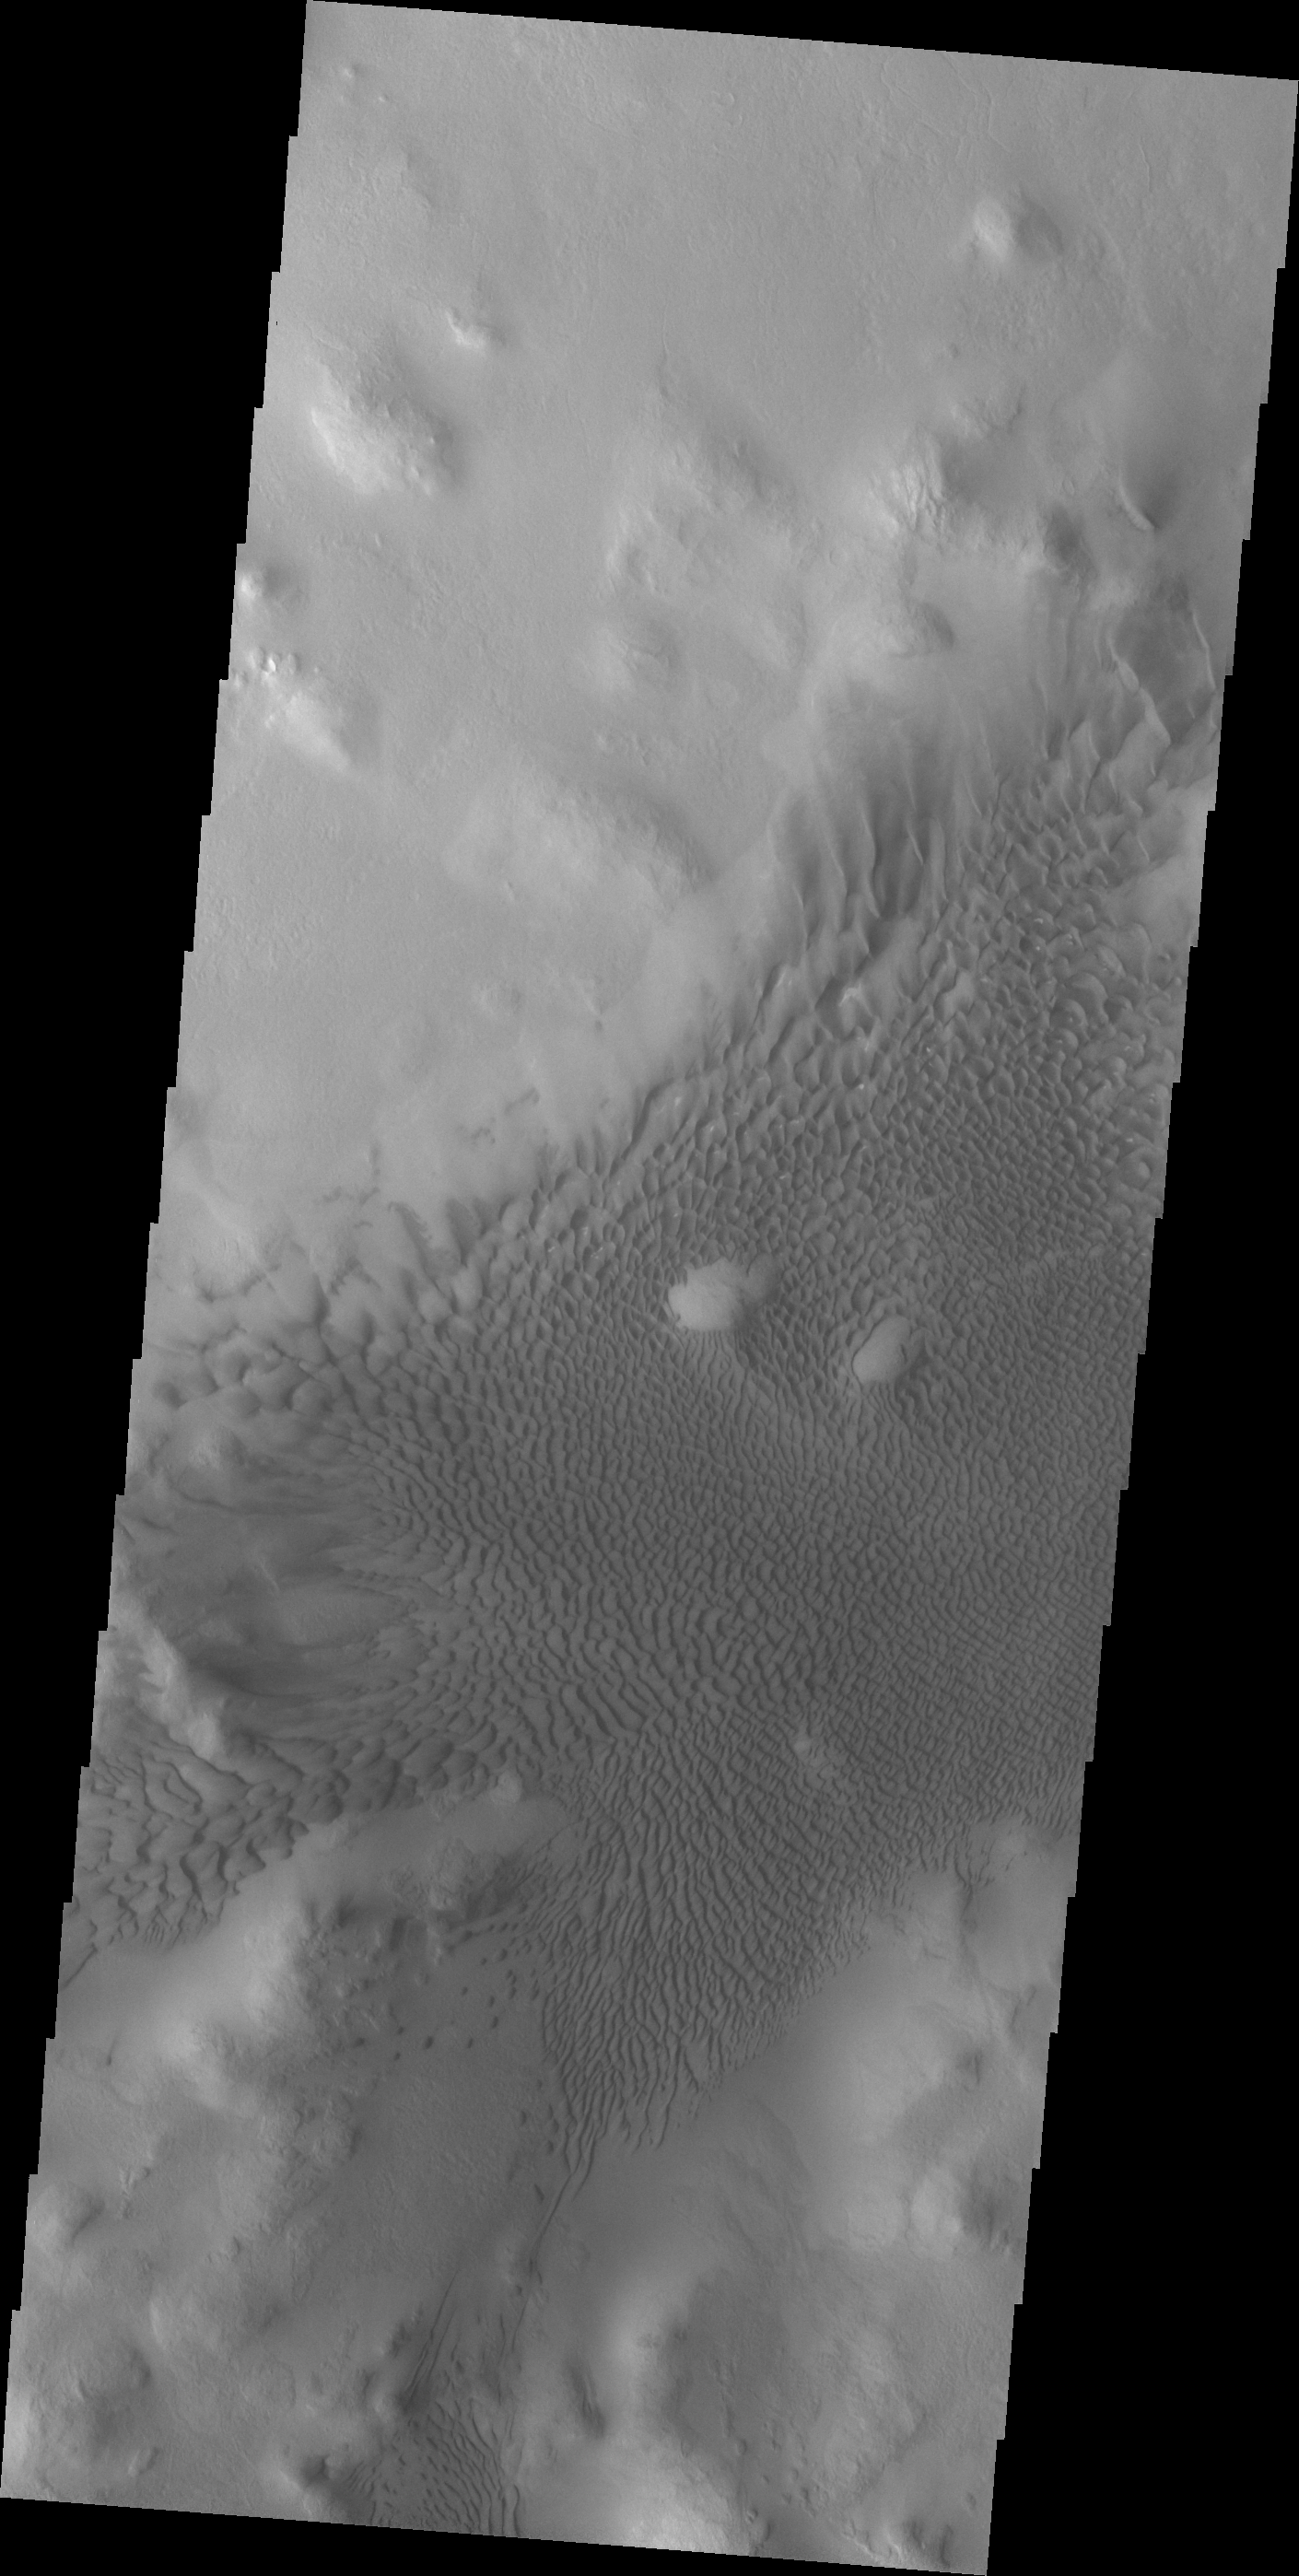

Lyot Crater Dunes

The sand dunes in this VIS image are located on the floor of Lyot Crater.

Credit: NASA/JPL/ASU